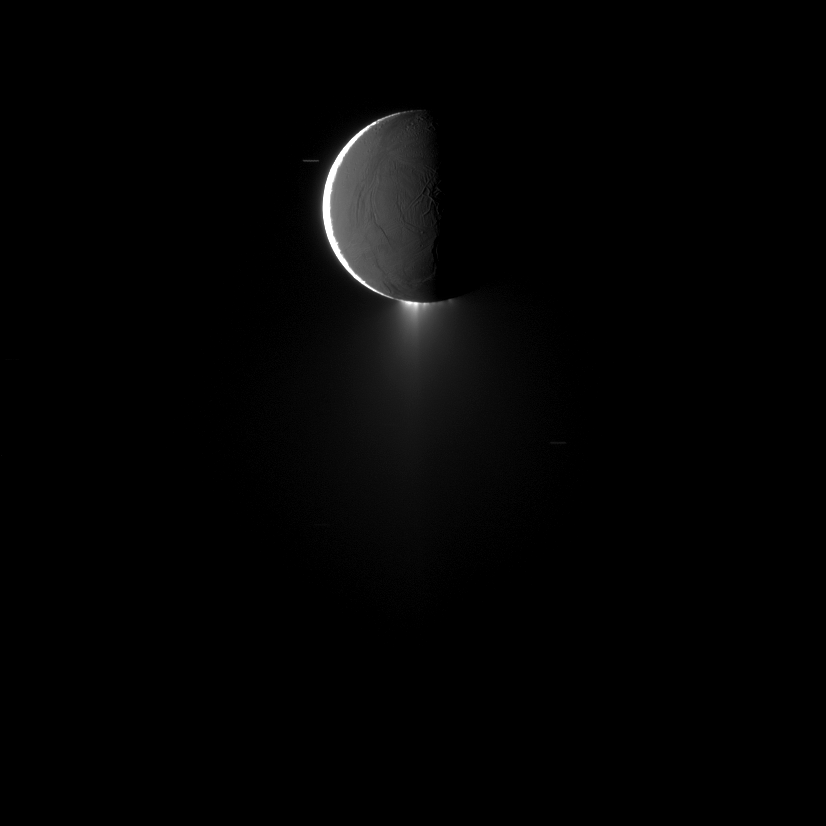

High-Phase Plumes

Saturn’s moon Enceladus, imaged at high phase, shows off its spectacular water ice plumes emanating from its south polar region.

This image was captured at a phase, or sun-Enceladus-spacecraft, angle of 159 degrees so that sunlight would reveal the backlit plumes. See PIA11688 to learn more.

Sunlight brightly illuminates terrain on the left. Light reflected off Saturn illuminates the rest of the moon more dimly. This view looks toward the trailing hemisphere of Enceladus (504 kilometers, or 313 miles across). North is up.

Background stars, elongated by the movement of the spacecraft during the exposure, are also visible.

The image was taken in visible light with the Cassini spacecraft narrow-angle camera on Oct. 13, 2009. The view was obtained at a distance of approximately 431,000 kilometers (268,000 miles) from Enceladus. Image scale is 3 kilometers (2 miles) per pixel.

The Cassini-Huygens mission is a cooperative project of NASA, the European Space Agency and the Italian Space Agency. The Jet Propulsion Laboratory, a division of the California Institute of Technology in Pasadena, manages the mission for NASA’s Science Mission Directorate, Washington, D.C. The Cassini orbiter and its two onboard cameras were designed, developed and assembled at JPL. The imaging operations center is based at the Space Science Institute in Boulder, Colo.

Credit: NASA/JPL/Space Science Institute